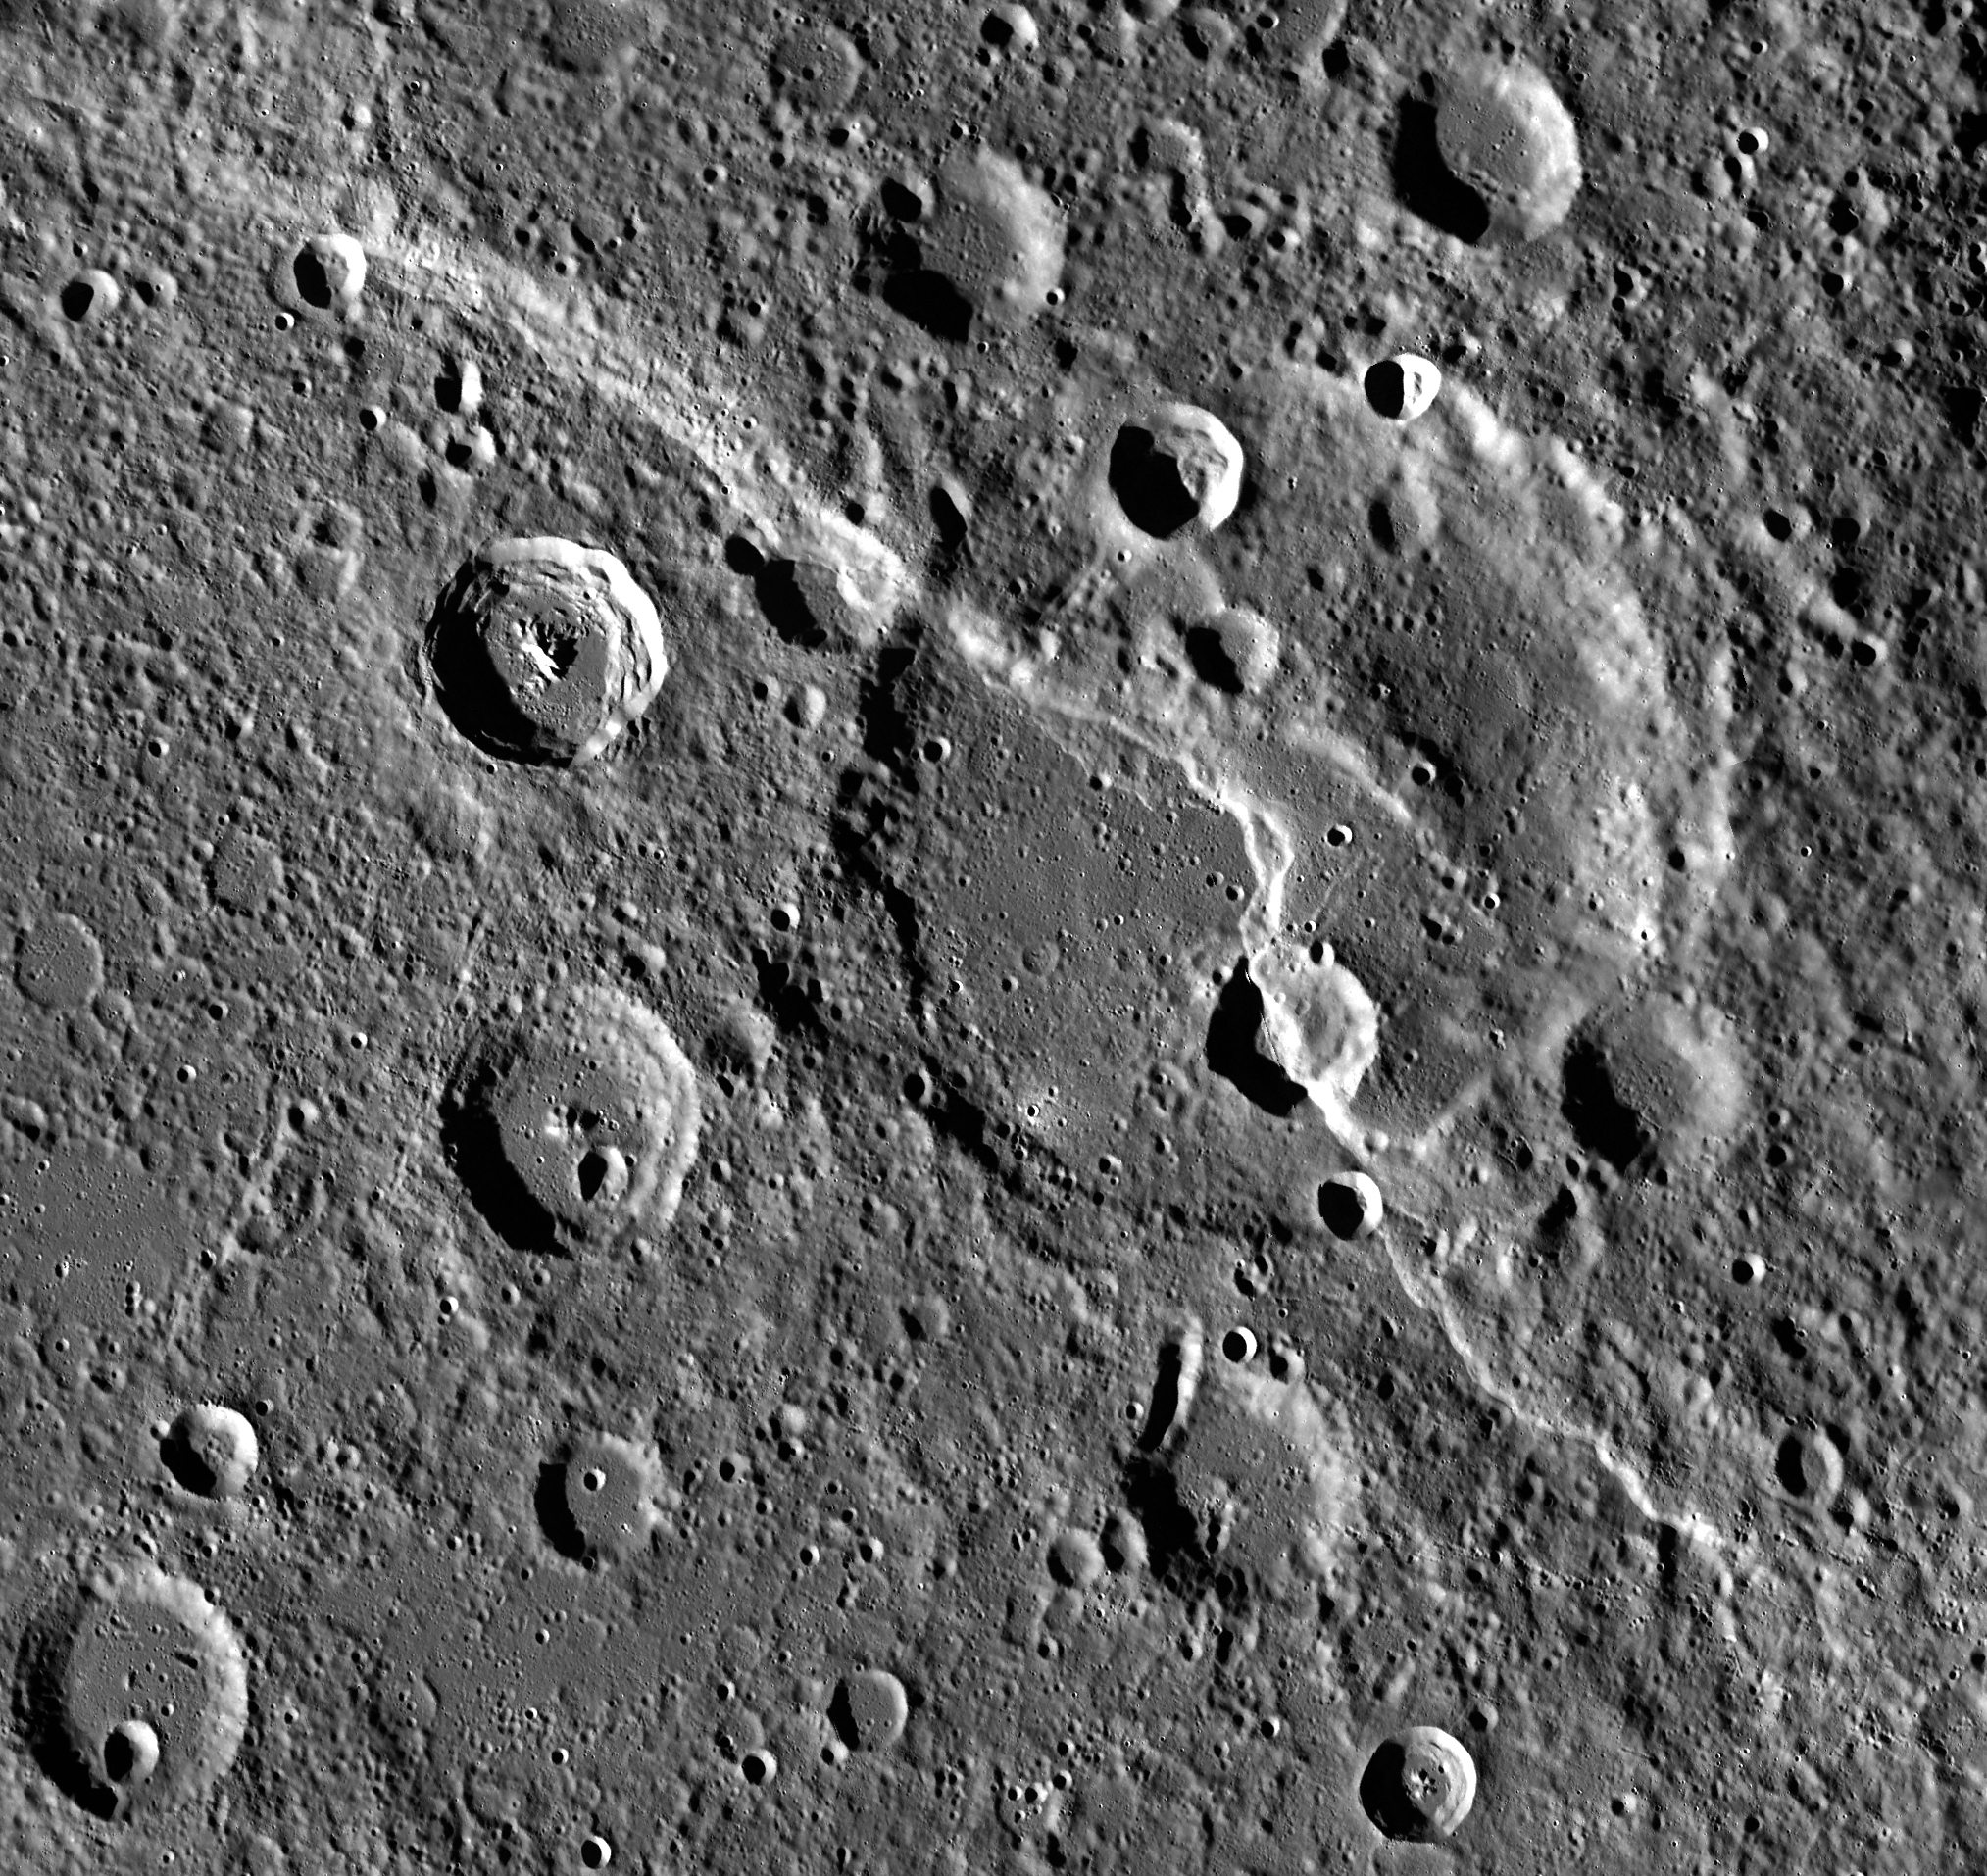

Carnegie Cuts a Crater

Carnegie Rupes makes a dramatic sight in this large image mosaic. The giant lobate scarp cuts through Duccio crater. If you were to approach the scarp from the southwest, you would find yourself facing a wall nearly 2 km high! Be sure to zoom in for a closer look!

Carnegie Rupes was named after a research vessel launched in 1909. The ship was built almost entirely from wood and other non-magnetic materials to allow sensitive magnetic measurements to be taken for the Carnegie Institution’s Department of Terrestrial Magnetism.

Instrument: Mercury Dual Imaging System (MDIS)
Center Latitude: 57.6°
Center Longitude: 306.2° E
Resolution: 250 meters/pixel
Scale: Duccio crater is approximately 133 km (83 mi.) in diameter.

The MESSENGER spacecraft is the first ever to orbit the planet Mercury, and the spacecraft’s seven scientific instruments and radio science investigation are unraveling the history and evolution of the Solar System’s innermost planet. In the mission’s more than four years of orbital operations, MESSENGER has acquired over 250,000 images and extensive other data sets. MESSENGER’s highly successful orbital mission is about to come to an end, as the spacecraft runs out of propellant and the force of solar gravity causes it to impact the surface of Mercury, estimated to occur on or before April 30, 2015.

For information regarding the use of images, see the MESSENGER image use policy.

Credit: NASA/Johns Hopkins University Applied Physics Laboratory/Carnegie Institution of Washington